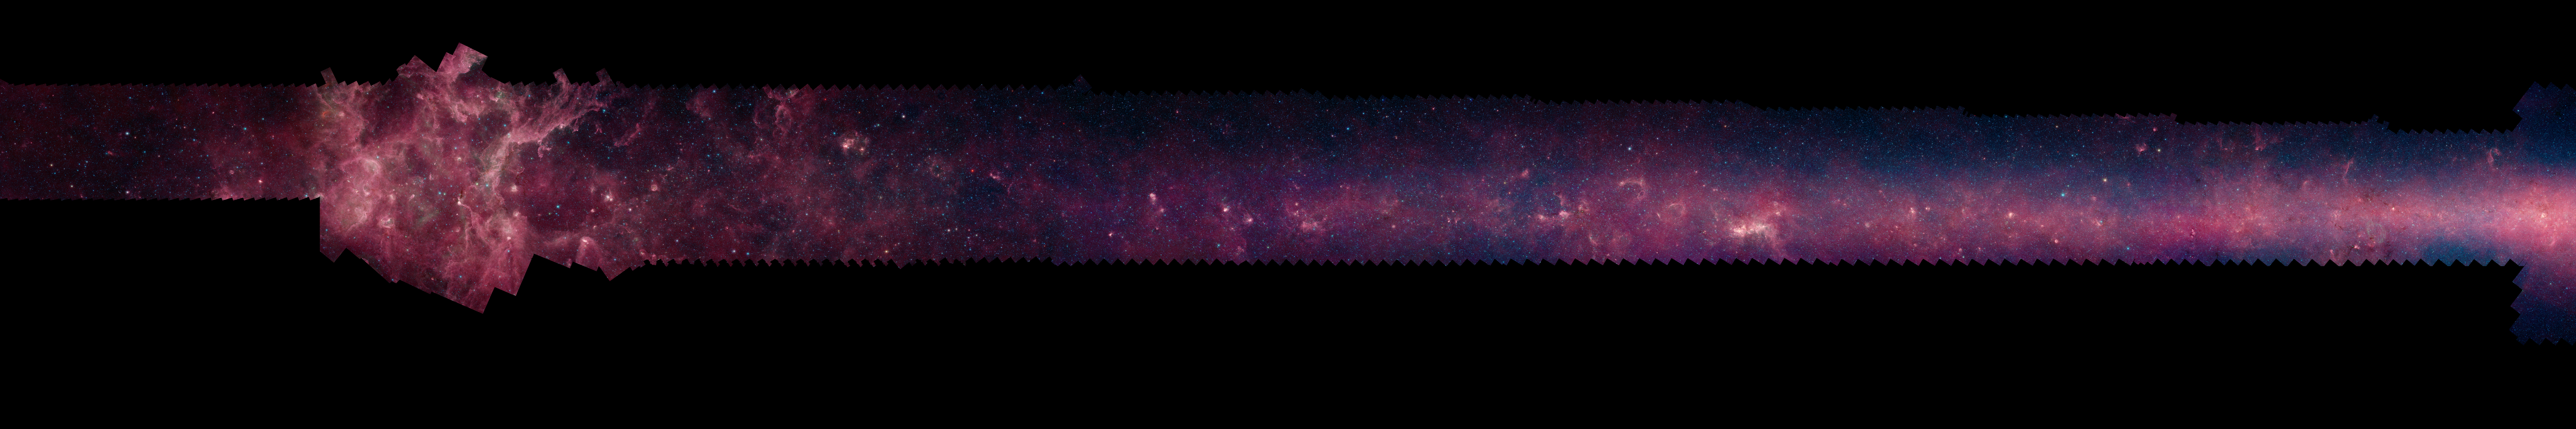

GLIMPSE 360 Longitude 60

Each of these panels shows 60 degrees of Spitzer's new 360-degree infrared view of our Milky Way Galaxy. The full 360-degree mosaic comes primarily from the GLIMPSE360 project, which stands for Galactic Legacy Mid-Plane Survey Extraordinaire. It consists of more than 2 million snapshots taken in infrared light over ten years, beginning in 2003 when Spitzer launched.

This infrared view reveals much more of the galaxy than can be seen in visible-light views. Whereas visible light is blocked by dust, infrared light from stars and other objects can travel through dust to reach Spitzer's detectors. For instance, when looking up at our night skies, we see stars that are an average of 1,000 light-years away; the rest are hidden. In Spitzer's mosaic, light from stars throughout the galaxy -- which stretches 100,000 light-years across -- shines through. The full 360-degree picture covers only about three percent of the sky, but includes more than half of the galaxy's stars and the majority of its star formation activity.

Blue stars seen in these images are relatively close to us, while the red color shows dusty areas of star formation. Throughout the galaxy, tendrils, bubbles and sculpted dust structures are apparent. These are the result of massive stars blasting out winds and radiation. Stellar clusters deeply embedded in gas and dust, green jets and other features related to the formation of young stars can also be seen for the first time. Dark filaments that show up in stark contrast to the bright background are areas of thick, cold dust that not even infrared light can penetrate.

For the full resolution view of this image, see http://www.spitzer.caltech.edu/glimpse360/downloads. (Warning: these files are very large - approximately 600mb - 1gb each)

Credit: NASA/JPL-Caltech/GLIMPSE Team